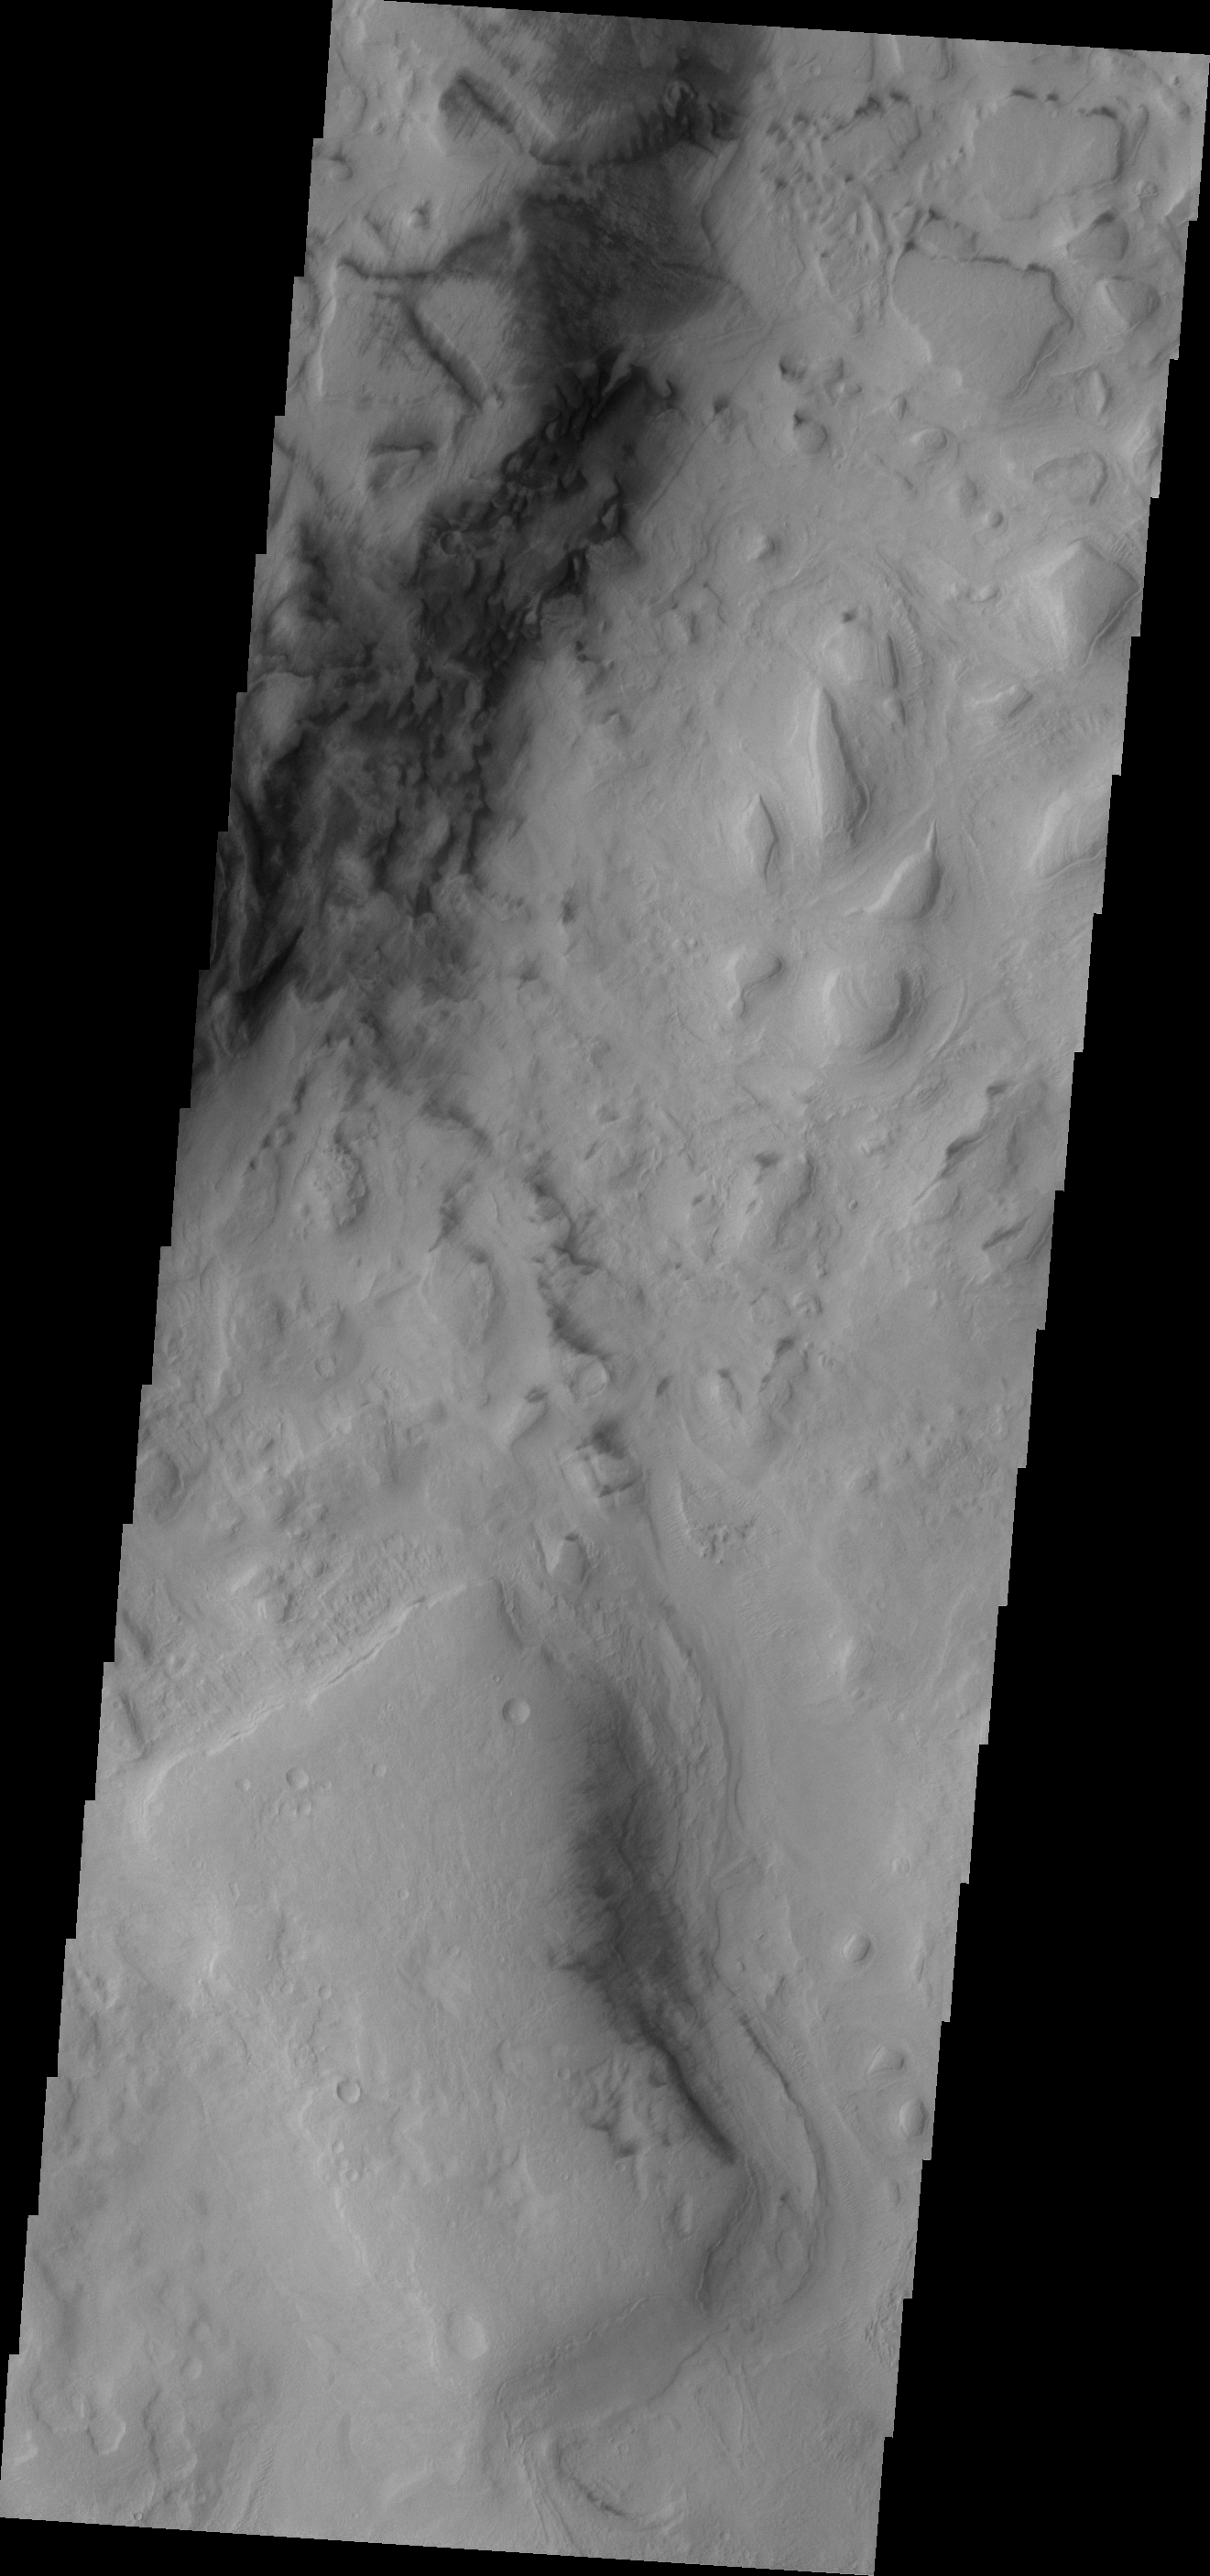

Hellas Dunes

These small, dark dunes are located on the floor of Hellas Basin.

Image information: VIS instrument. Latitude -41.6N, Longitude 77.5E. 17 meter/pixel resolution.

Please see the THEMIS Data Citation Note for details on crediting THEMIS images.

Note: this THEMIS visual image has not been radiometrically nor geometrically calibrated for this preliminary release. An empirical correction has been performed to remove instrumental effects. A linear shift has been applied in the cross-track and down-track direction to approximate spacecraft and planetary motion. Fully calibrated and geometrically projected images will be released through the Planetary Data System in accordance with Project policies at a later time.

NASA’s Jet Propulsion Laboratory manages the 2001 Mars Odyssey mission for NASA’s Office of Space Science, Washington, D.C. The Thermal Emission Imaging System (THEMIS) was developed by Arizona State University, Tempe, in collaboration with Raytheon Santa Barbara Remote Sensing. The THEMIS investigation is led by Dr. Philip Christensen at Arizona State University. Lockheed Martin Astronautics, Denver, is the prime contractor for the Odyssey project, and developed and built the orbiter. Mission operations are conducted jointly from Lockheed Martin and from JPL, a division of the California Institute of Technology in Pasadena.

Credit: NASA/JPL/ASU